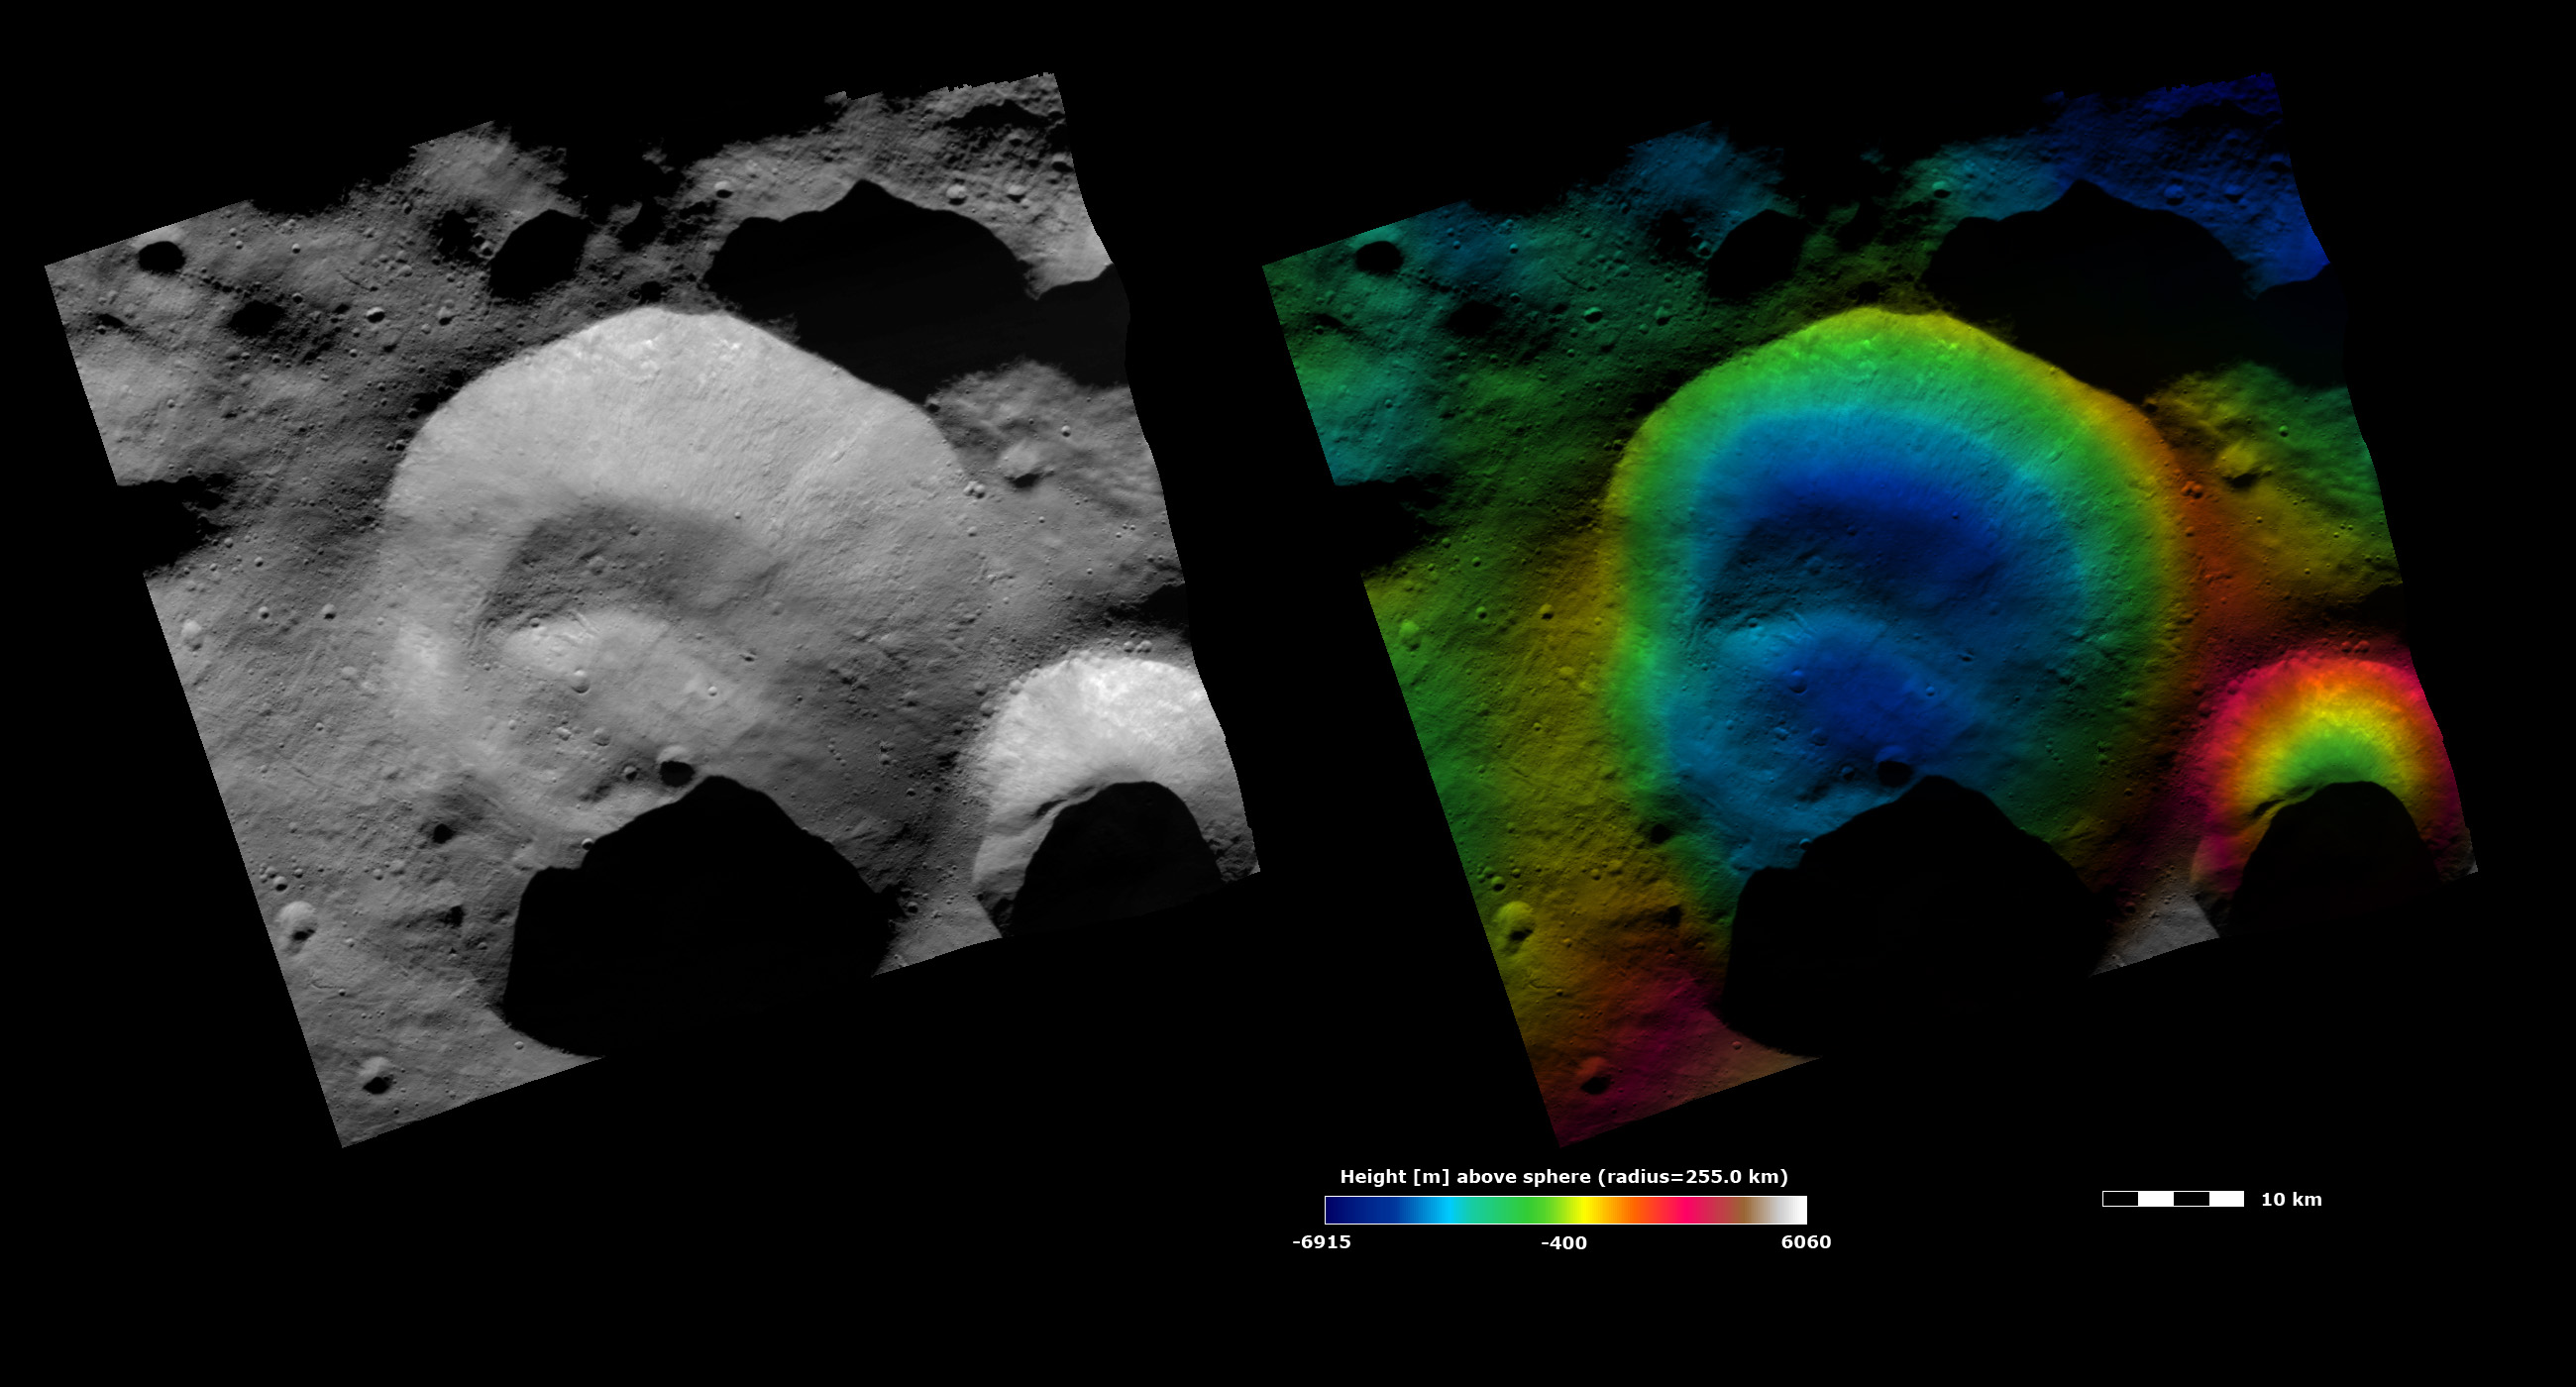

Topography and Albedo Image of Caparronia Crater

These Dawn FC (framing camera) images show Caparronia crater, after which Caparronia quadrangle is named. The left image is a brightness image, which is taken directly through the clear filter of the FC and shows the brightness and darkness of the surface. The right image uses the same brightness image as its base but then a color-coded height representation of the topography is overlain onto it. The topography is calculated from a set of images that were observed from different viewing directions. The various colors correspond to the height of the area. The white and red areas are the highest areas and the blue areas are the lowest areas. Caparronia crater is the large crater in the center of the images. It is a distinctive, irregularly shaped crater with a degraded rim. The base of Caparronia crater contains a linear ridge, which stands out clearly in the color-coded height image as a pale blue (i.e., higher) ridge on the dark blue (i.e., lower) base of the crater. This feature is possibly the result of material slumping into the center of the crater. The color-coded height image also shows the relatively steep slope on the eastern side of Caparronia crater because the colors change from red (i.e., higher) along the rim to dark blue (i.e., lower) in the base.

These images are located in Vesta’s Caparronia quadrangle and the center of the image is 38.0 degrees north latitude, 166.7 degrees east longitude. NASA’s Dawn spacecraft obtained this image with its framing camera on Oct. 23, 2011. This image was taken through the camera’s clear filter. The distance to the surface of Vesta is 700 kilometers (435 miles) and the image has a resolution of about 70 meters (230 feet) per pixel. This image was acquired during the HAMO (high-altitude mapping orbit) phase of the mission. The images are lambert-azimuthal map projected.

The Dawn mission to Vesta and Ceres is managed by NASA’s Jet Propulsion Laboratory, a division of the California Institute of Technology in Pasadena, for NASA’s Science Mission Directorate, Washington. UCLA is responsible for overall Dawn mission science. The Dawn framing cameras have been developed and built under the leadership of the Max Planck Institute for Solar System Research, Katlenburg-Lindau, Germany, with significant contributions by DLR German Aerospace Center, Institute of Planetary Research, Berlin, and in coordination with the Institute of Computer and Communication Network Engineering, Braunschweig. The framing camera project is funded by the Max Planck Society, DLR, and NASA/JPL.

Credit: NASA/JPL-Caltech/UCLA/MPS/DLR/IDA